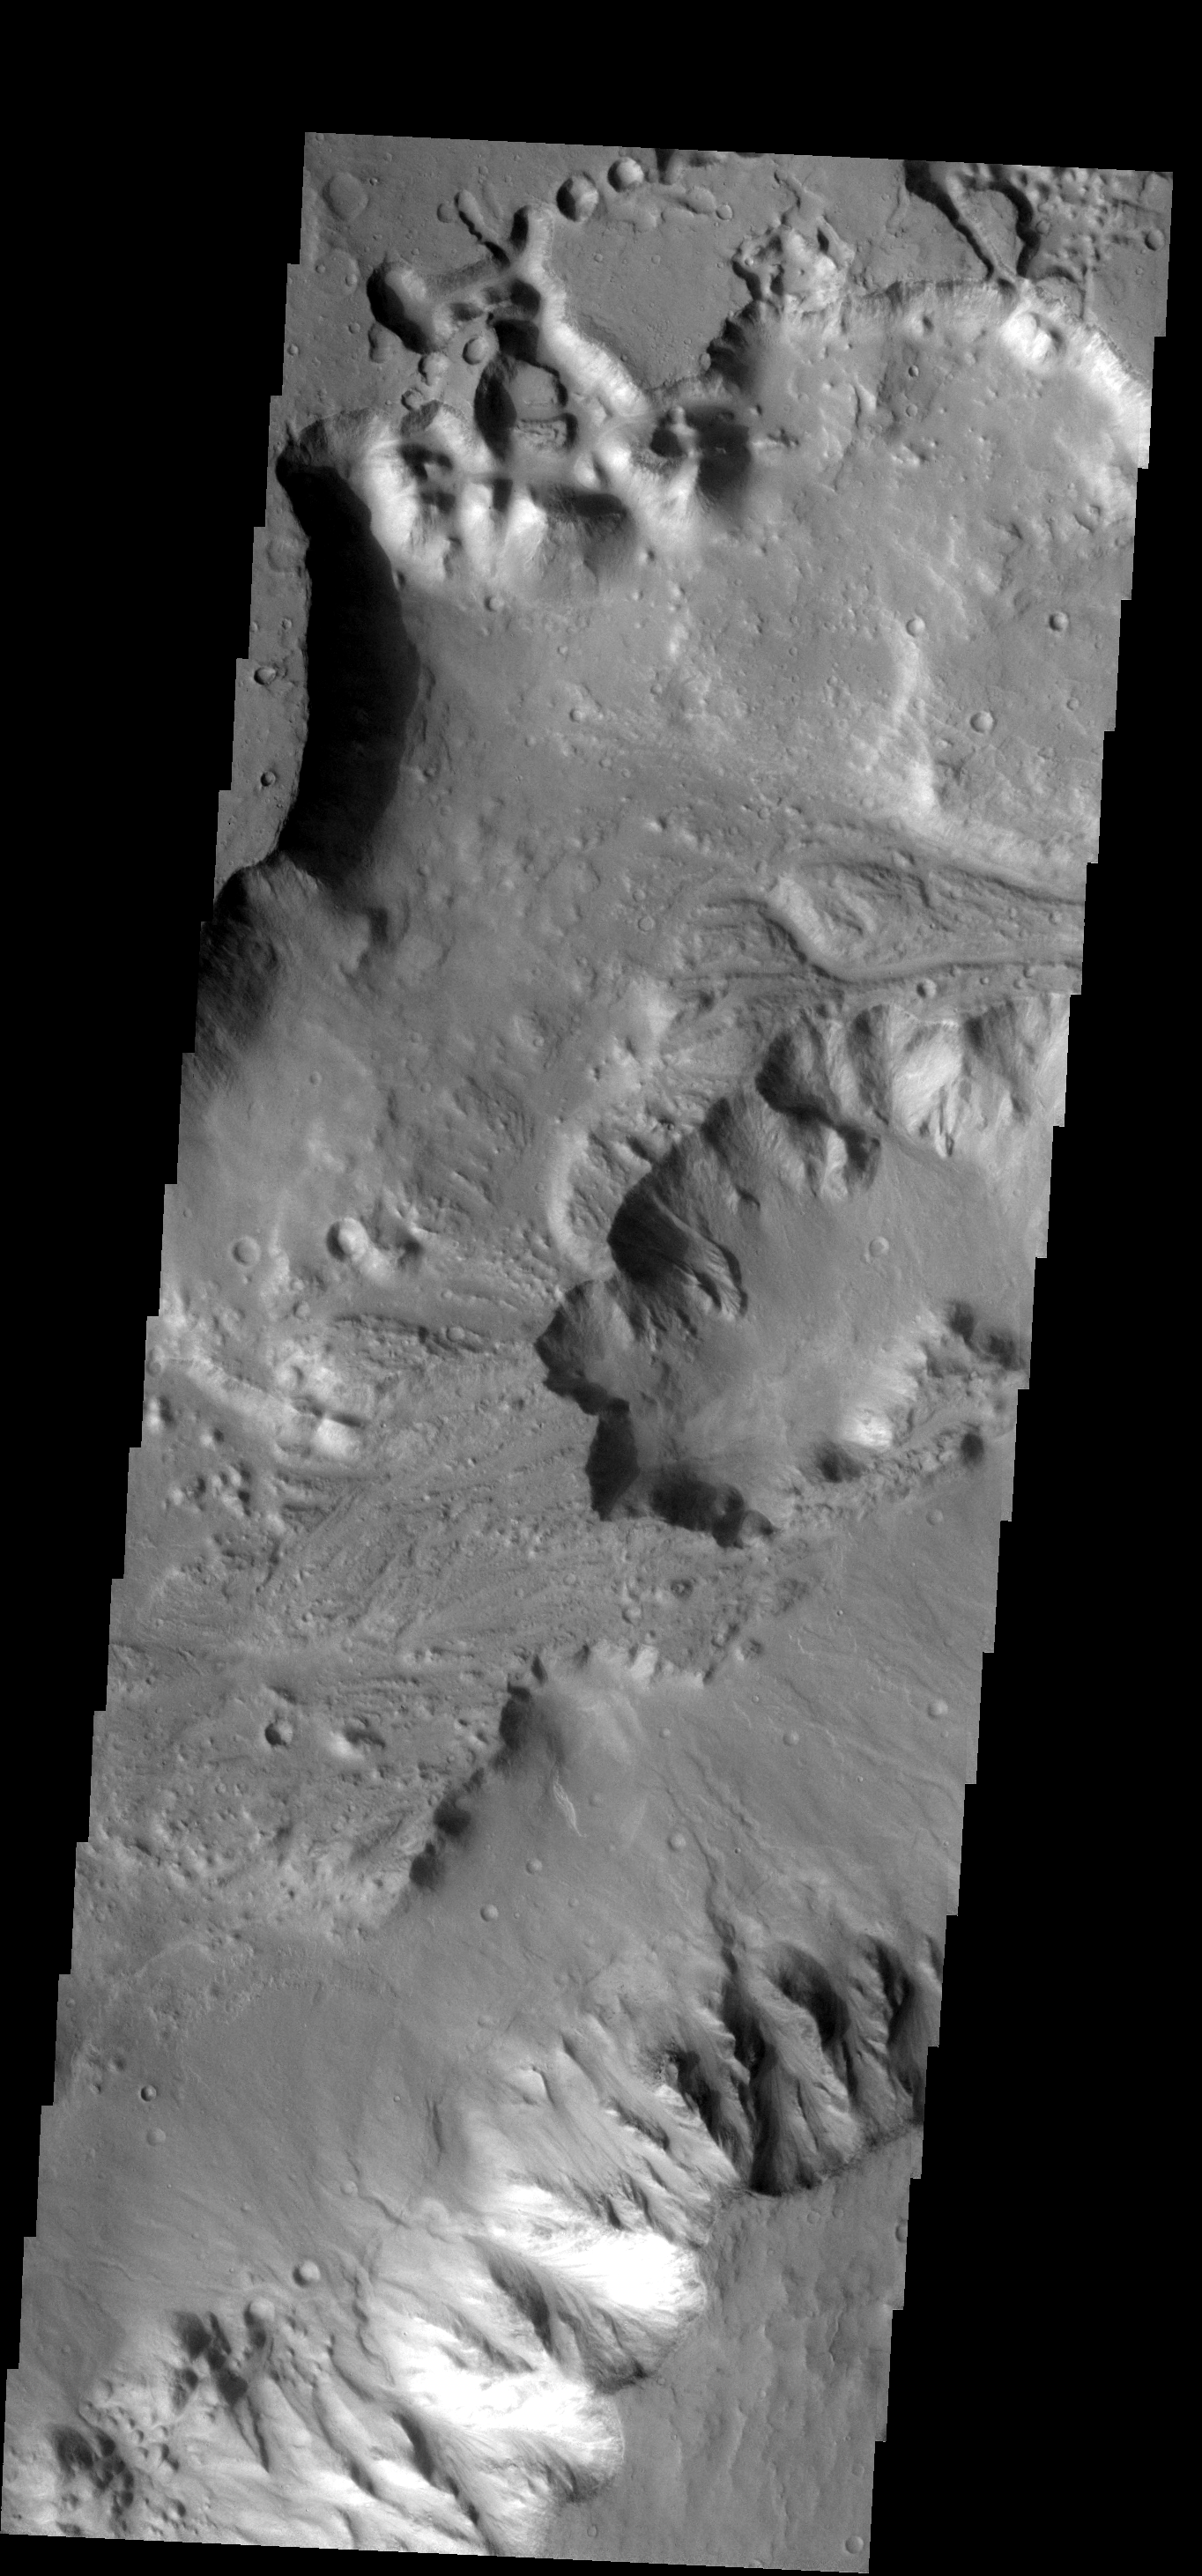

Shalbatana Vallis

This image shows part of Shalbatana Vallis, with steep cliffsides and large pit in the channel floor. Many small channels appear to end at the pit, or pass to its north.

Image information: VIS instrument. Latitude 1.6N, Longitude 316.1E. 17 meter/pixel resolution.

Note: this THEMIS visual image has not been radiometrically nor geometrically calibrated for this preliminary release. An empirical correction has been performed to remove instrumental effects. A linear shift has been applied in the cross-track and down-track direction to approximate spacecraft and planetary motion. Fully calibrated and geometrically projected images will be released through the Planetary Data System in accordance with Project policies at a later time.

NASA’s Jet Propulsion Laboratory manages the 2001 Mars Odyssey mission for NASA’s Office of Space Science, Washington, D.C. The Thermal Emission Imaging System (THEMIS) was developed by Arizona State University, Tempe, in collaboration with Raytheon Santa Barbara Remote Sensing. The THEMIS investigation is led by Dr. Philip Christensen at Arizona State University. Lockheed Martin Astronautics, Denver, is the prime contractor for the Odyssey project, and developed and built the orbiter. Mission operations are conducted jointly from Lockheed Martin and from JPL, a division of the California Institute of Technology in Pasadena.

Credit: NASA/JPL/ASU